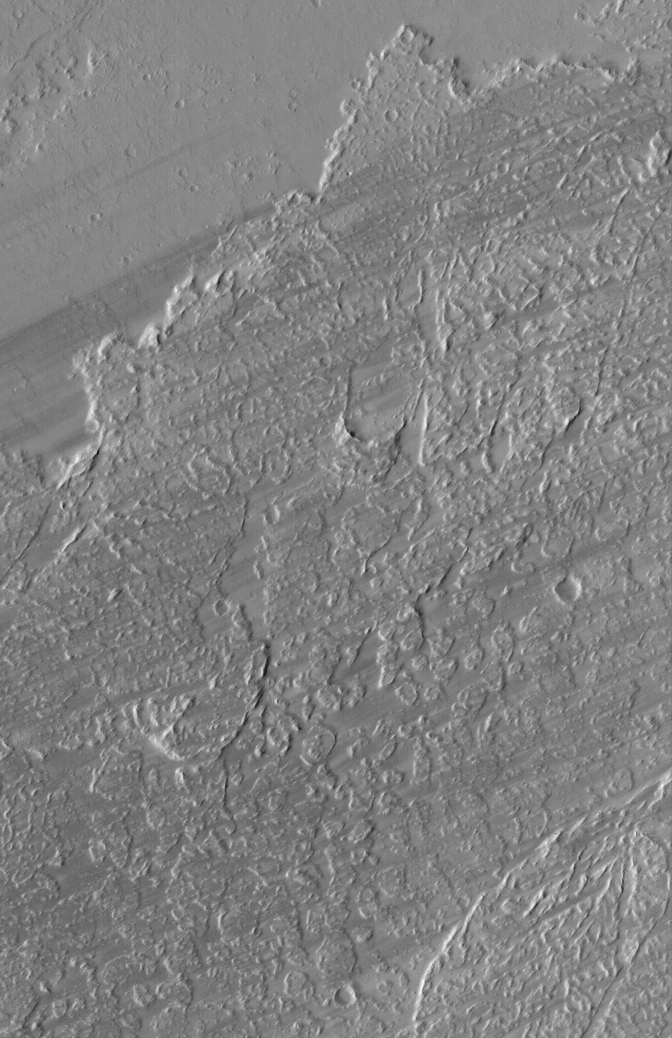

East Tharsis Flows

16 April 2005
This Mars Global Surveyor (MGS) Mars Orbiter Camera (MOC) image shows dark wind streaks streaming across lava flow surfaces in eastern Tharsis, west of the Kasei Valles region.

Location near: 8.5°N, 85.1°W
Image width: ~3 km (~1.9 mi)
Illumination from: upper left
Season: Northern Summer

Credit: NASA/JPL/Malin Space Science Systems